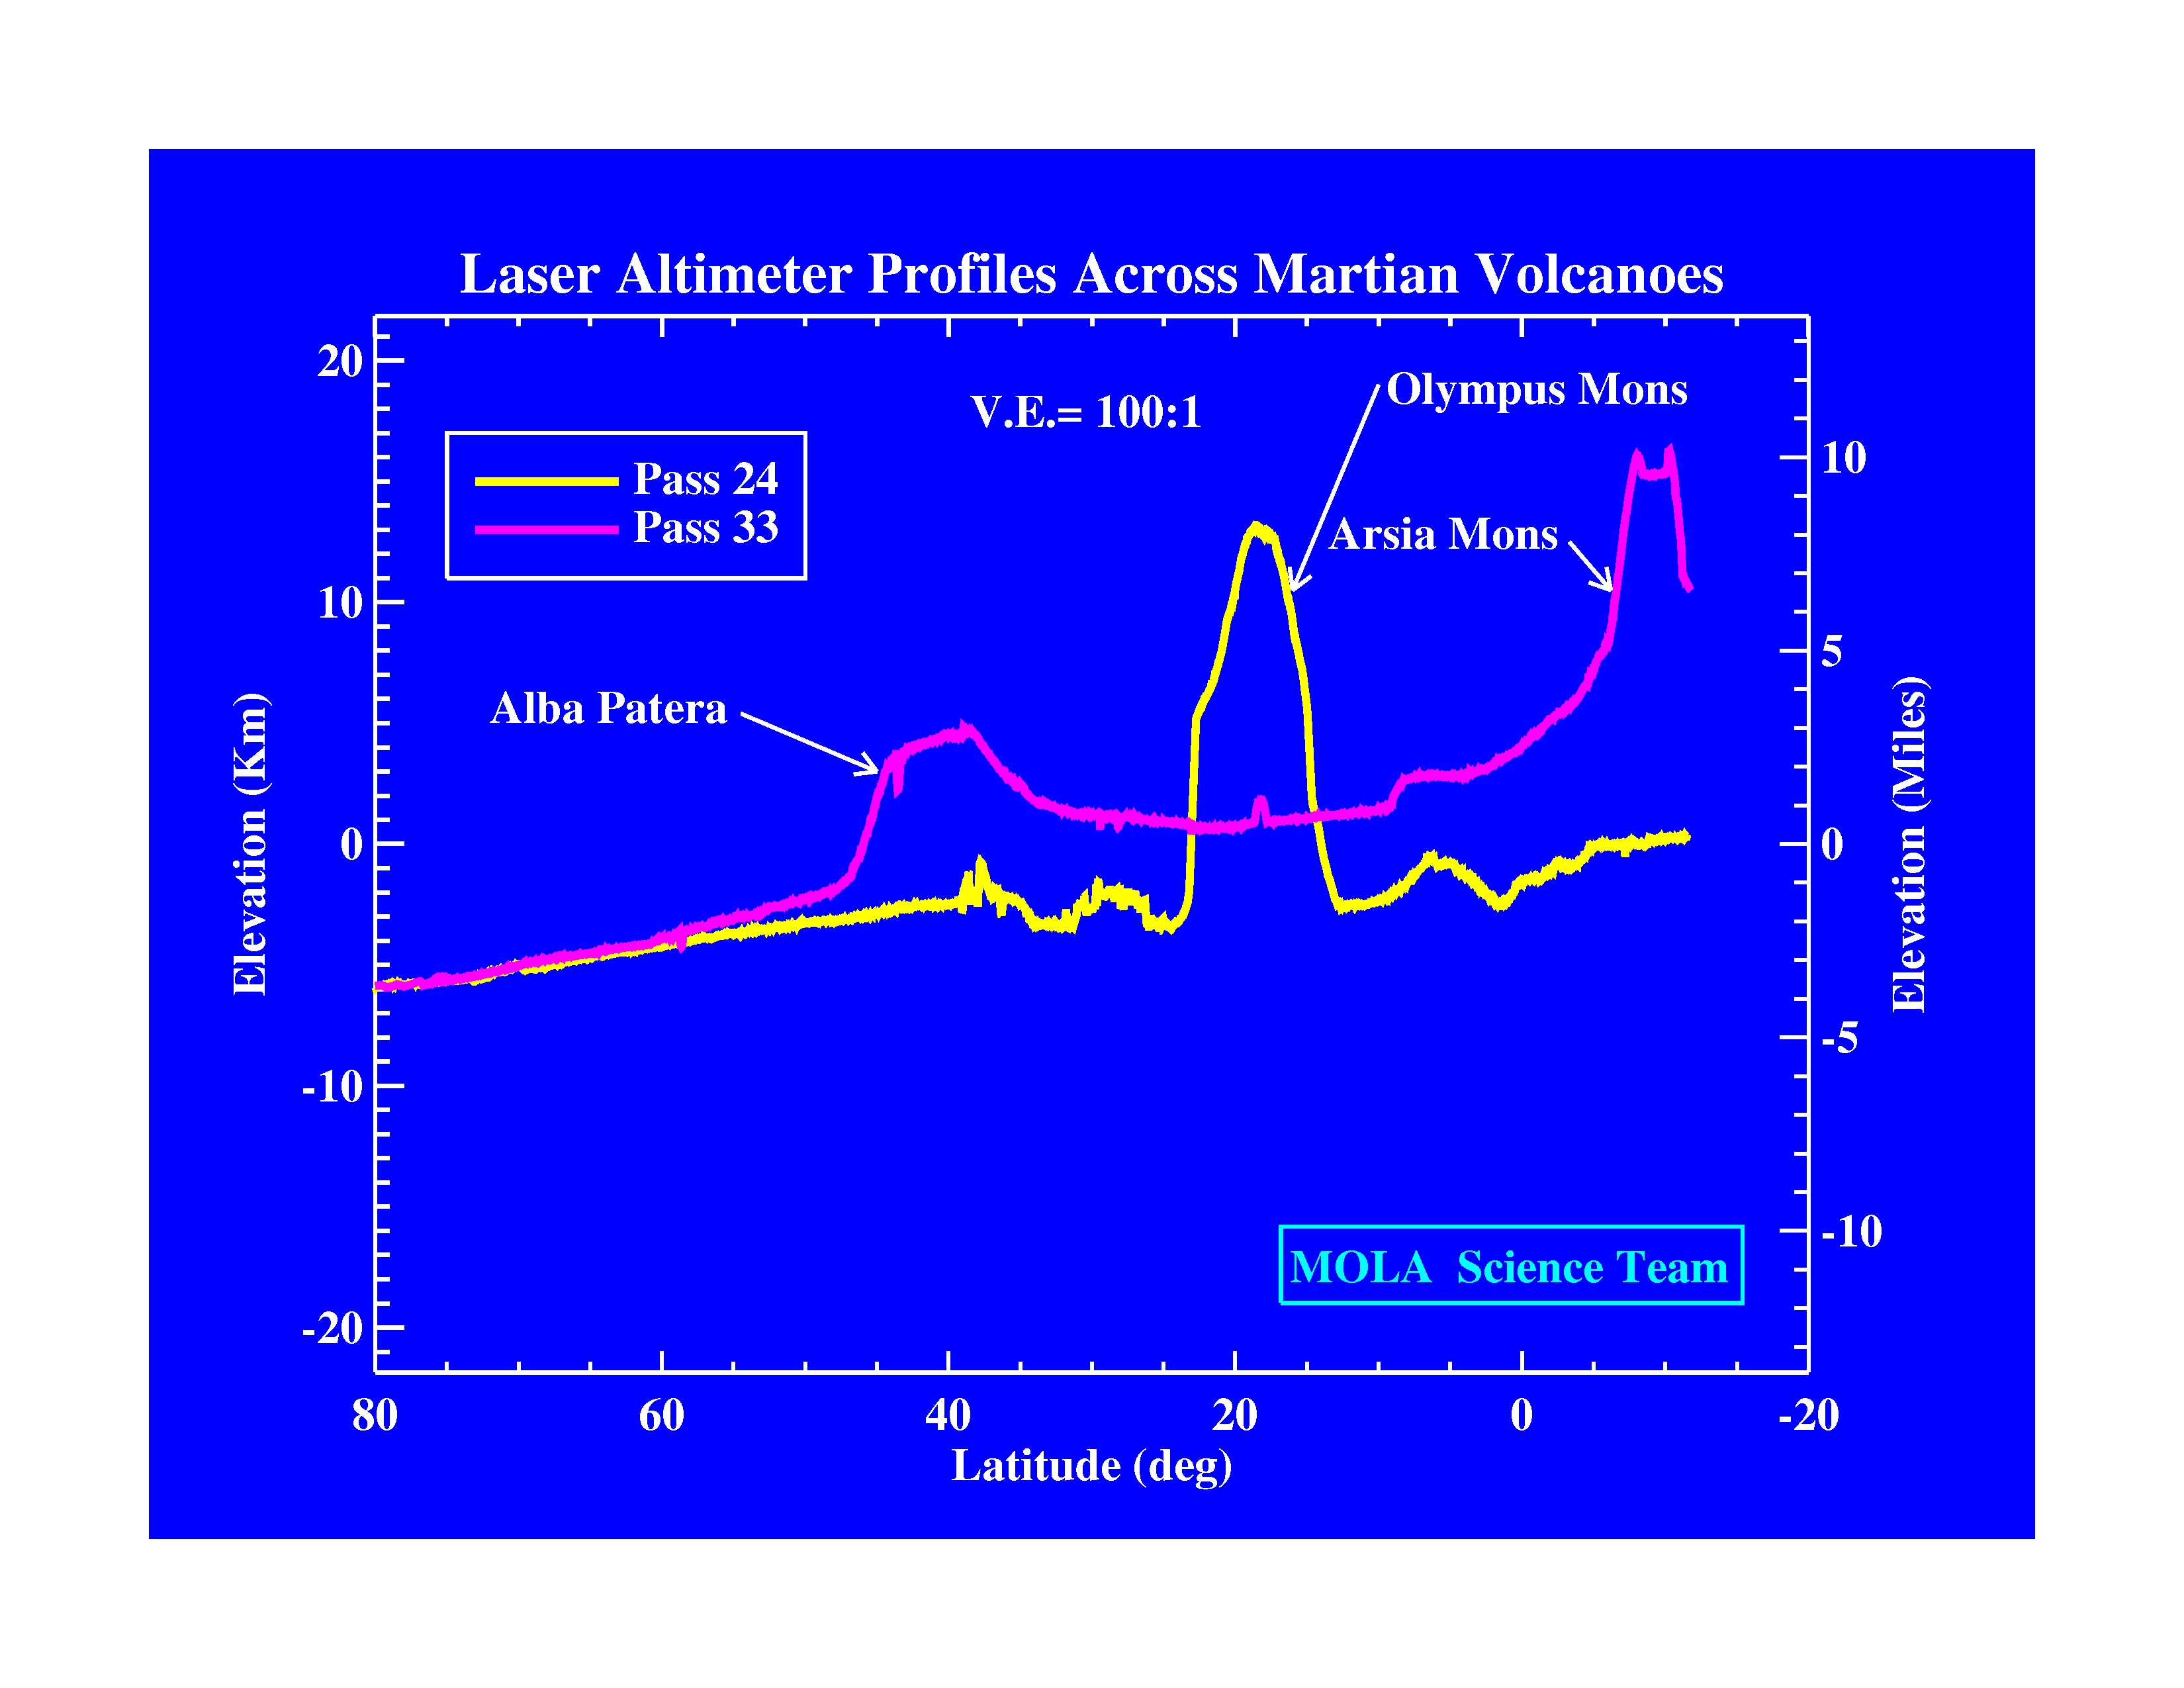

Laser Altimeter Profiles Across Martian Volcanoes

The Jet Propulsion Laboratory’s Mars Surveyor Operations Project operates the Mars Global Surveyor spacecraft with its industrial partner, Lockheed Martin Astronautics, from facilities in Pasadena, CA and Denver, CO.

Credit: NASA/JPL/GSFC